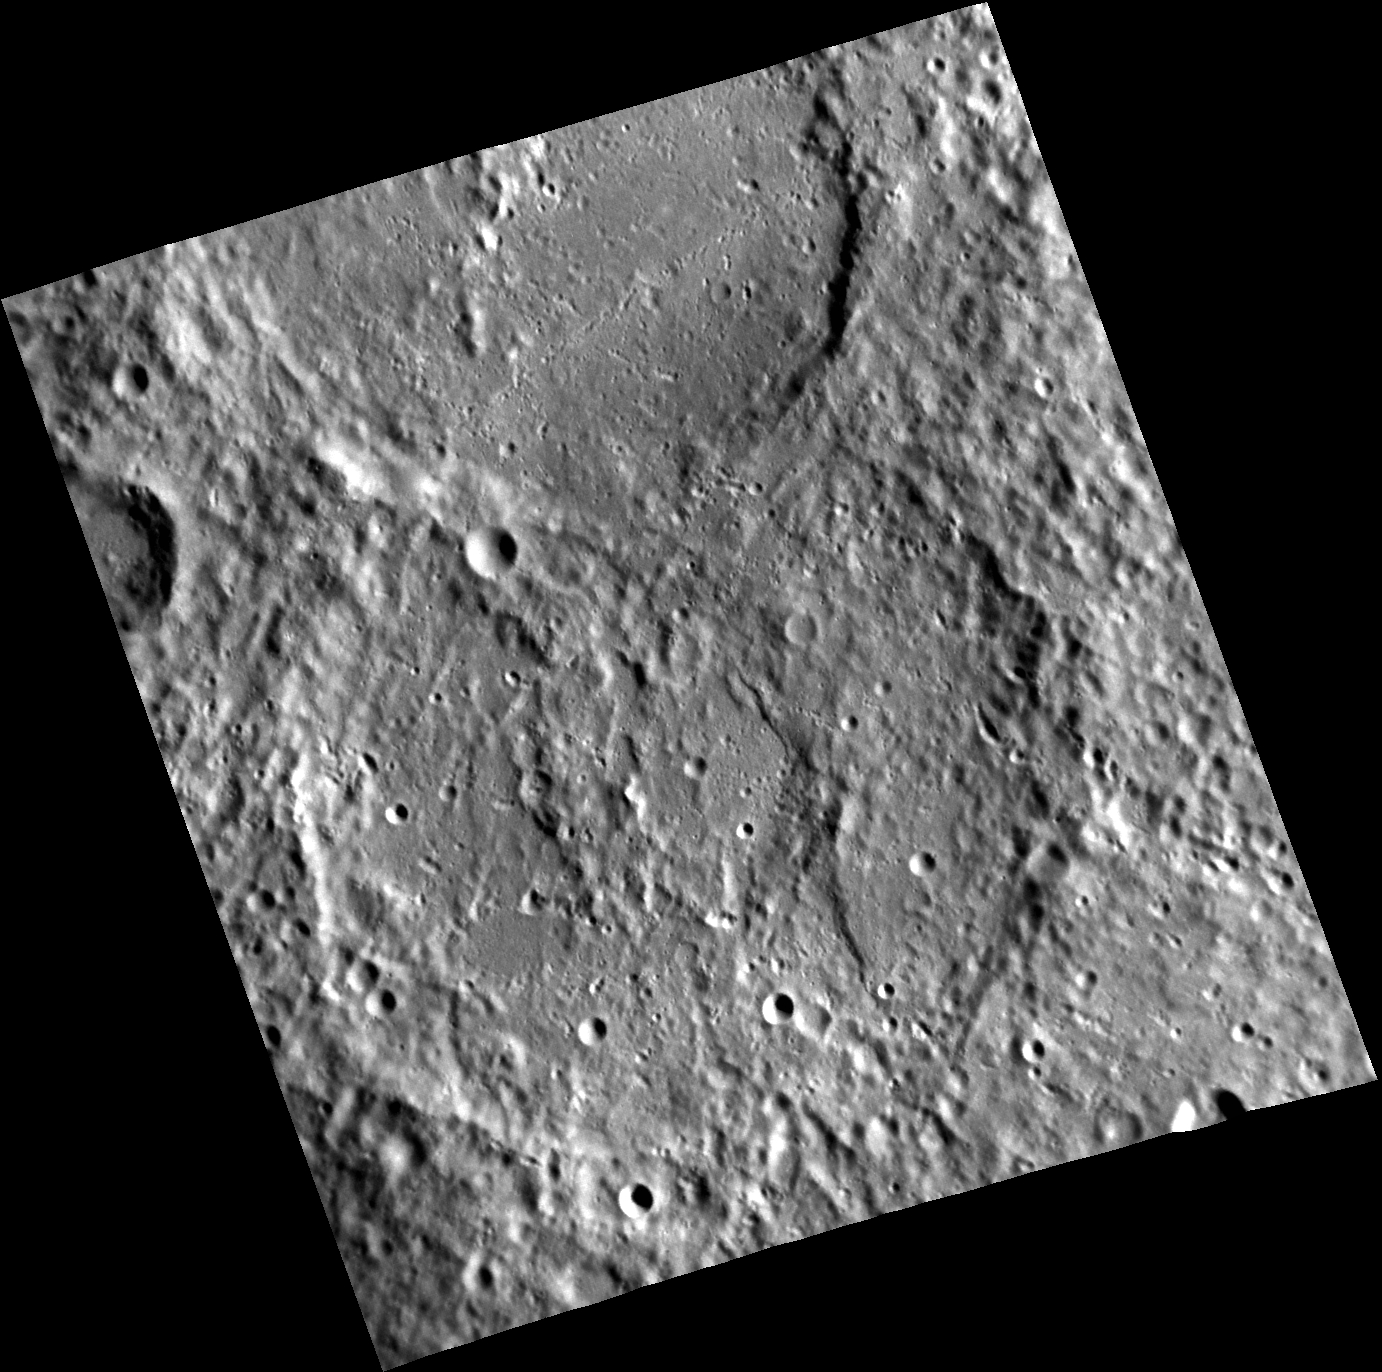

A Colossal Wreck, Boundless and Bare

Two large, highly degraded impact craters dominate this view. The top one is Delacroix. The southern rim of Delacroix cuts the northern rim of Shelley, indicating that Shelley is older. Both craters are ancient, with battered rims and interiors that have suffered countless impacts and infilling with volcanic and/or ejecta material.

Shelley is named for Percy Bysshe Shelley (1792-1822), an important English Romantic poet. His poem “Ozymandias” speaks of a ruined monument in the desert: “Round the decay/Of that colossal wreck, boundless and bare/The lone and level sands stretch far away.” Such a description fits Shelley crater.

This image was acquired as part of MDIS’s high-resolution stereo imaging campaign. Images from the stereo imaging campaign are used in combination with the surface morphology base map or the albedo base map to create high-resolution stereo views of Mercury’s surface, with an average resolution of 200 meters/pixel. Viewing the surface under the same Sun illumination conditions but from two or more viewing angles enables information about the small-scale topography of Mercury’s surface to be obtained.

Date acquired: October 17, 2011
Image Mission Elapsed Time (MET): 227297821
Image ID: 894498
Instrument: Narrow Angle Camera (NAC) of the Mercury Dual Imaging System (MDIS)
Center Latitude: -47.0°
Center Longitude: 231.7°
Resolution: 220 meters/pixel
Scale: The scene is about 230 km (143 mi.) across
Incidence Angle: 67.6°
Emission Angle: 25.9°
Phase Angle: 73.2°
North is up in this image.

The MESSENGER spacecraft is the first ever to orbit the planet Mercury, and the spacecraft’s seven scientific instruments and radio science investigation are unraveling the history and evolution of the Solar System’s innermost planet. During the first two years of orbital operations, MESSENGER acquired over 150,000 images and extensive other data sets. MESSENGER is capable of continuing orbital operations until early 2015.

For information regarding the use of images, see the MESSENGER image use policy.

Credit: NASA/Johns Hopkins University Applied Physics Laboratory/Carnegie Institution of Washington